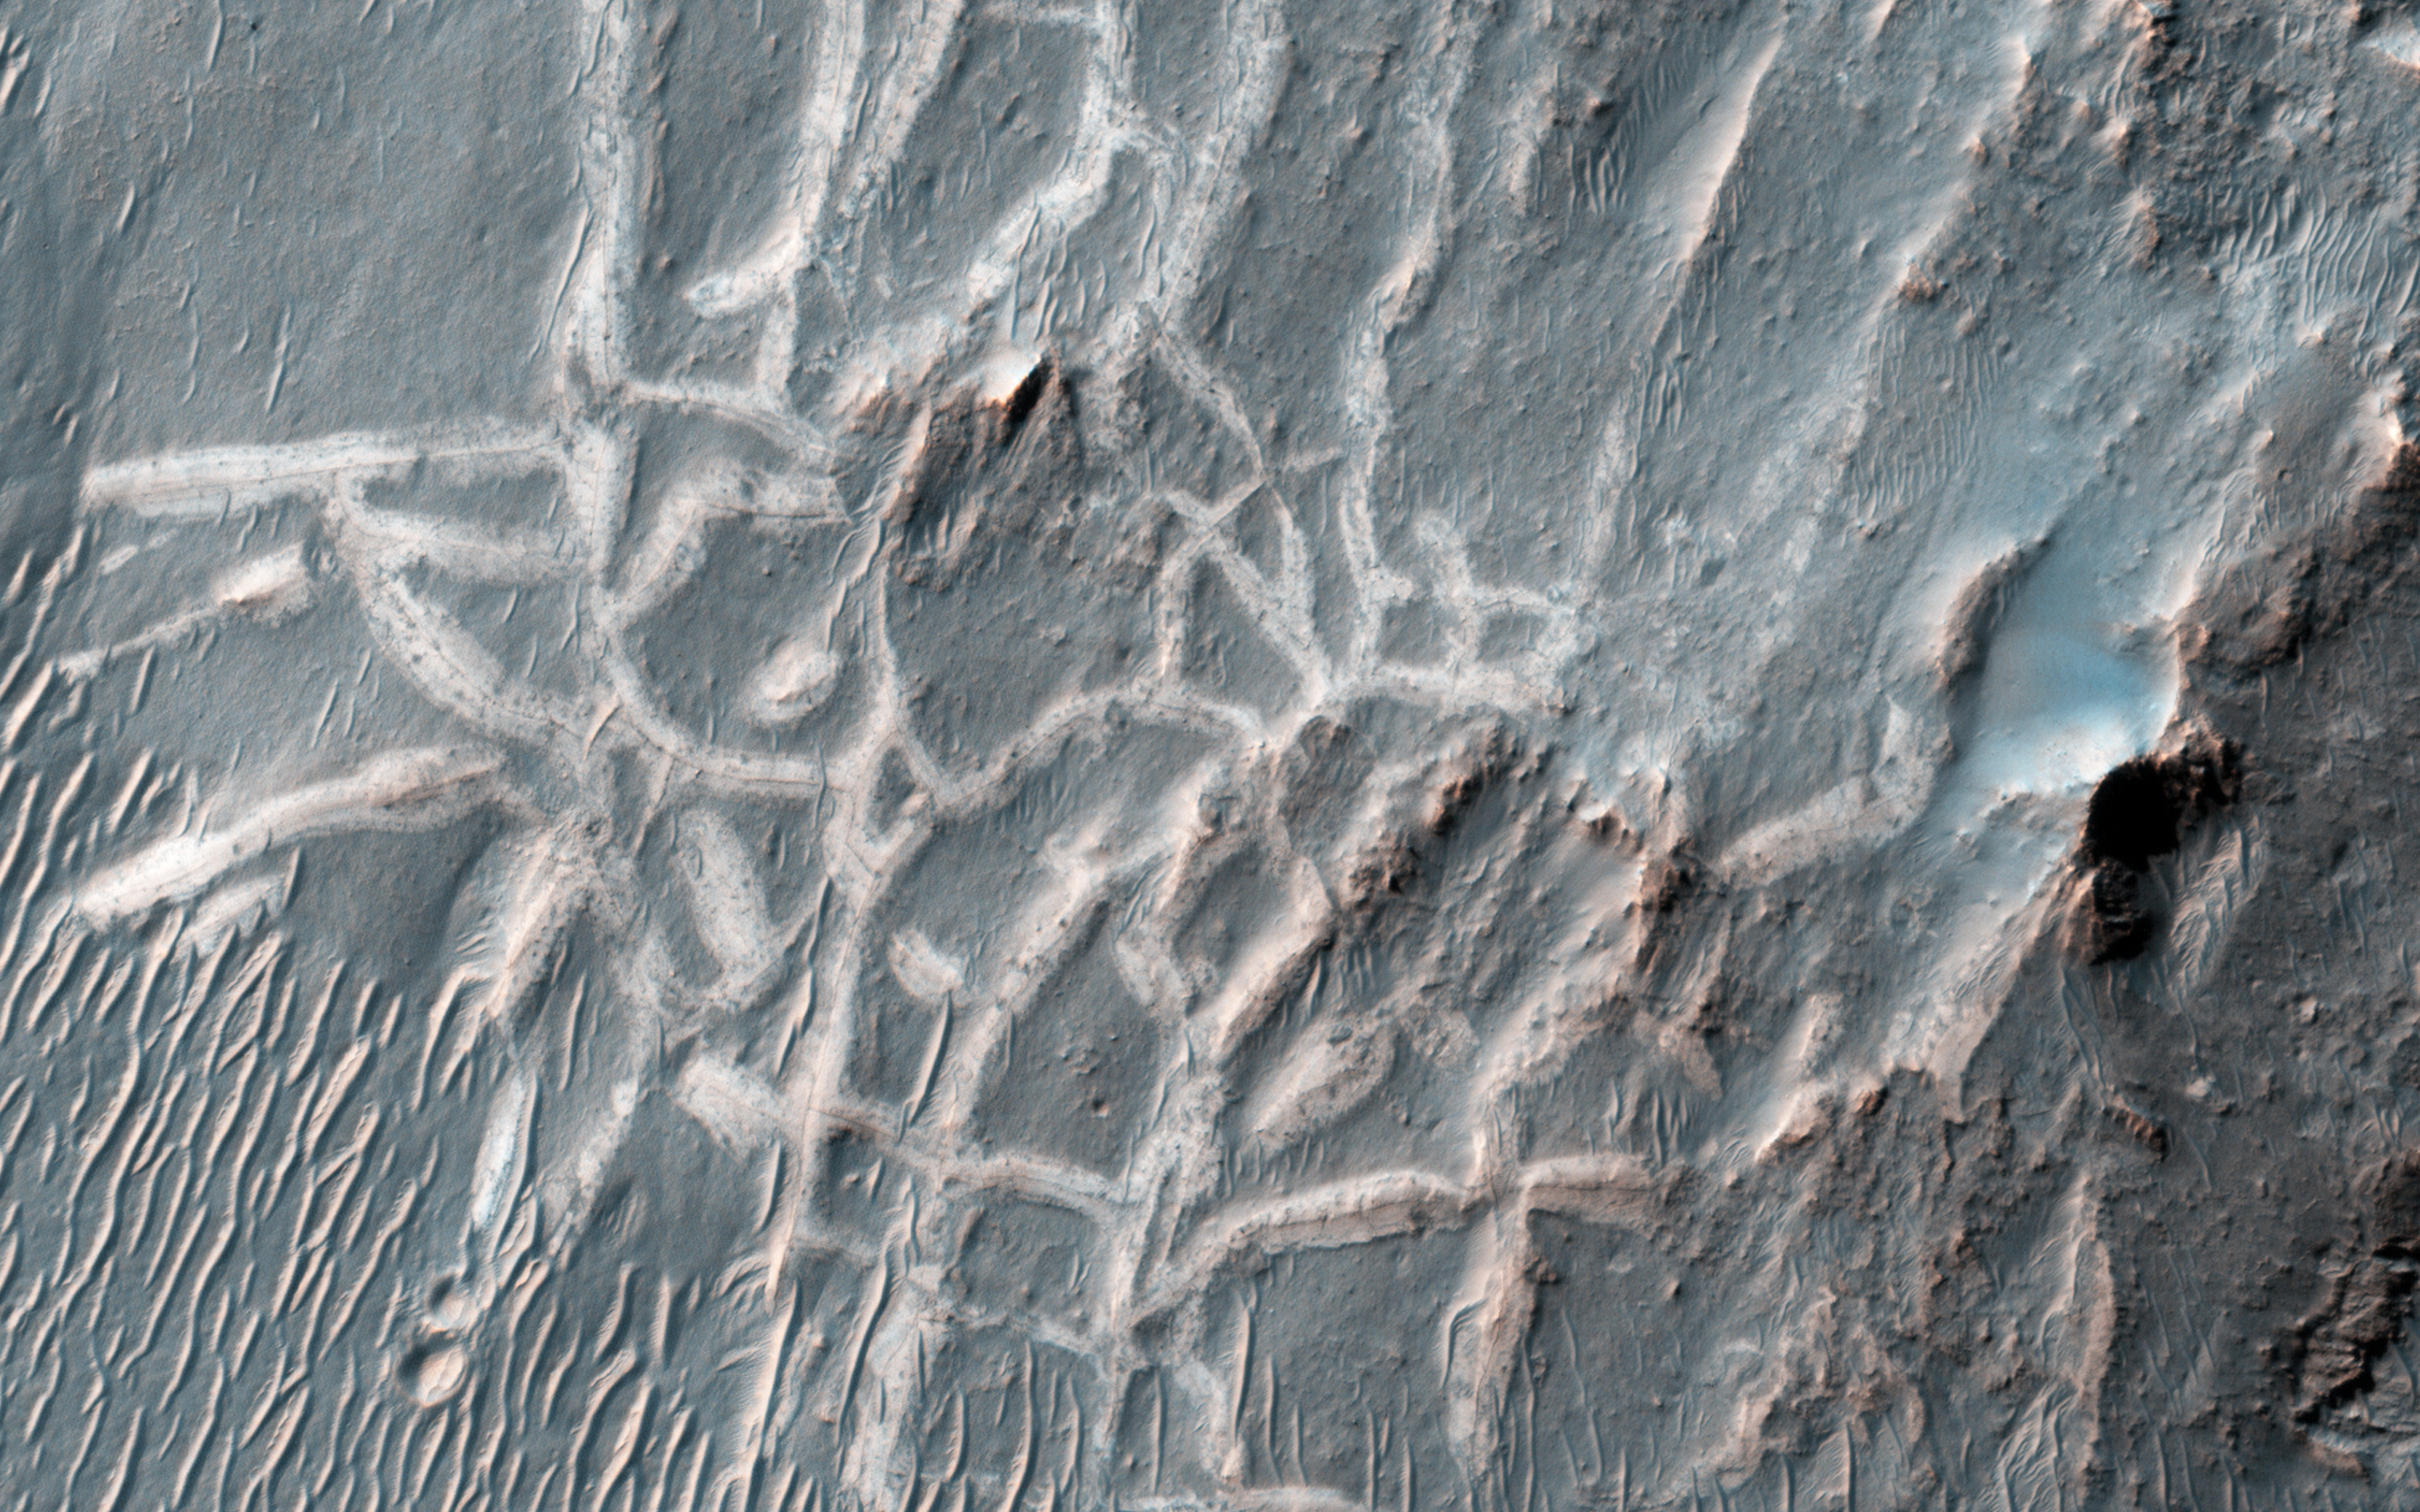

Many Small Interesting Ridges in Erythraea Fossa

These light-toned ridges are found in a large fracture located east of Holden Crater and form a curious box-like pattern.

A hair-line fracture runs along the axis of each ridge line. The overall pattern spans several hundred meters across and individual ridges are several meters wide. Scientists are not sure how they formed yet, but some possible explanations suggest that mineral-rich ground water flowed out of the hairline fractures and deposited minerals at or near the surface as the water evaporated.

In addition, these minerals may have formed a cement along the fractures, making these patterns more resistant to subsequent erosion by wind or other processes. The resulting cemented ridges then stand high above the surrounding plains.

HiRISE is one of six instruments on NASA’s Mars Reconnaissance Orbiter. The University of Arizona, Tucson, operates the orbiter’s HiRISE camera, which was built by Ball Aerospace & Technologies Corp., Boulder, Colo. NASA’s Jet Propulsion Laboratory, a division of the California Institute of Technology in Pasadena, manages the Mars Reconnaissance Orbiter Project for the NASA Science Mission Directorate, Washington.

Credit: NASA/JPL-Caltech/Univ. of Arizona